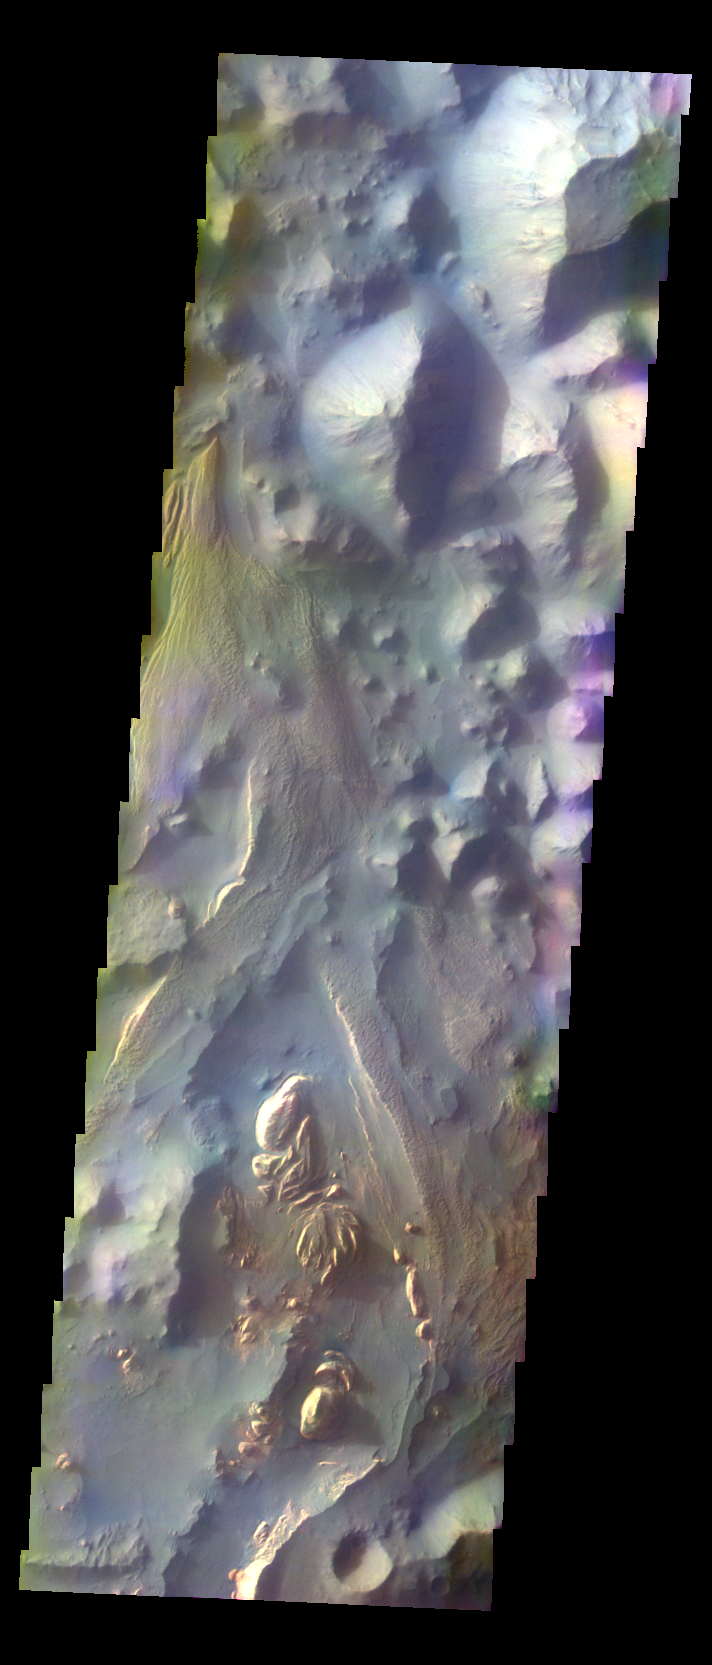

Aureum Chaos – False Color

The THEMIS VIS camera contains 5 filters. The data from different filters can be combined in multiple ways to create a false color image. These false color images may reveal subtle variations of the surface not easily identified in a single band image. Today’s false color image shows part of Aureum Chaos.

Credit: NASA/JPL-Caltech/ASU